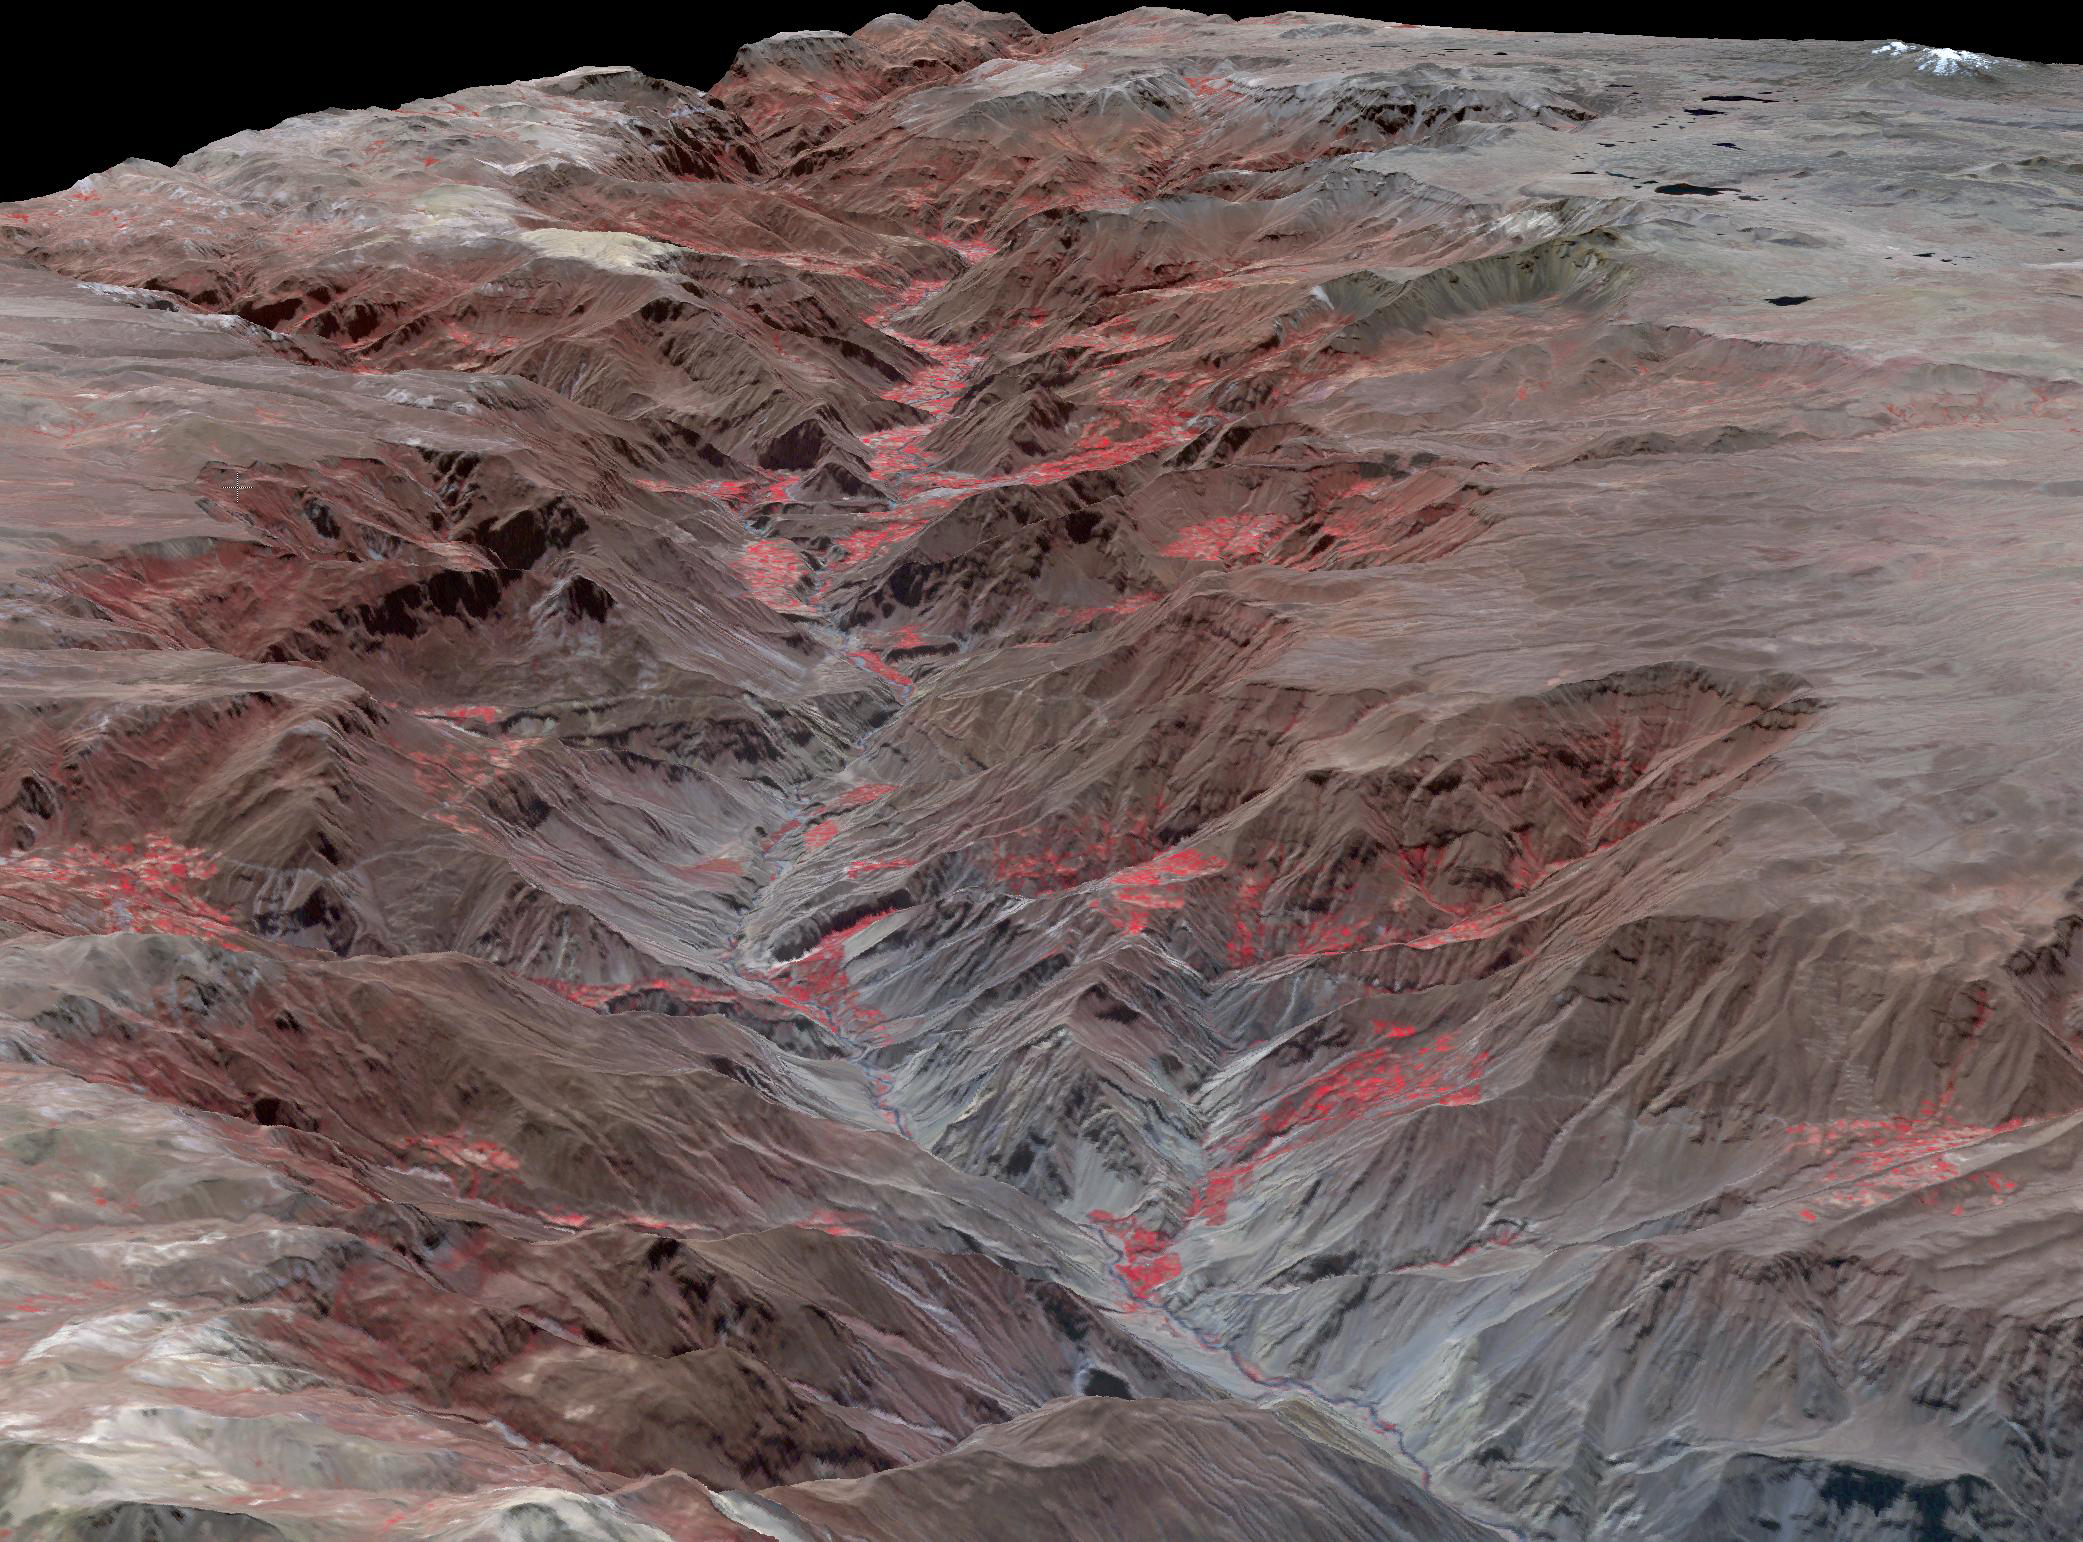

Cotahuasi Canyon, Peru

Cotahuasi Canyon, near the city of Arequipa, Peru, is one of the deepest canyons in the world. It reaches a maximum depth of 3,350 m, twice as deep as the Grand Canyon. Volcanic peaks nearby reach altitudes of over 6,000 meters. The perspective view is draped over an ASTER DEM, and projected with no vertical exaggeration. The image was acquired August 30, 2019, and is located at 15.3 degrees south, 73 degrees west.

With its 14 spectral bands from the visible to the thermal infrared wavelength region and its high spatial resolution of about 50 to 300 feet (15 to 90 meters), ASTER images Earth to map and monitor the changing surface of our planet. ASTER is one of five Earth-observing instruments launched Dec. 18, 1999, on Terra. The instrument was built by Japan’s Ministry of Economy, Trade and Industry. A joint U.S./Japan science team is responsible for validation and calibration of the instrument and data products.

The broad spectral coverage and high spectral resolution of ASTER provides scientists in numerous disciplines with critical information for surface mapping and monitoring of dynamic conditions and temporal change. Example applications are monitoring glacial advances and retreats; monitoring potentially active volcanoes; identifying crop stress; determining cloud morphology and physical properties; wetlands evaluation; thermal pollution monitoring; coral reef degradation; surface temperature mapping of soils and geology; and measuring surface heat balance.

The U.S. science team is located at NASA’s Jet Propulsion Laboratory in Pasadena, Calif. The Terra mission is part of NASA’s Science Mission Directorate, Washington.

Credit: NASA/METI/AIST/Japan Space Systems, and U.S./Japan ASTER Science Team